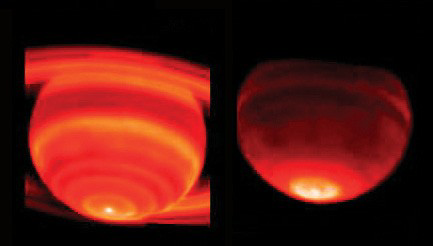

Red-Hot Saturn

These side-by-side false-color images show Saturn’s heat emission. The data were taken on Feb. 4, 2004, from the W. M. Keck I Observatory, Mauna Kea, Hawaii. Both images were taken with infrared radiation. The image on the left was taken at a wavelength near 17.65 microns and is sensitive to temperatures in Saturn’s upper troposphere. The image on the right was taken at a wavelength of 8 microns and is sensitive to temperatures in Saturn’s stratosphere. The prominent hot spot at the bottom of each image is at Saturn’s south pole. The warming of the southern hemisphere was expected, as Saturn was just past southern summer solstice, but the abrupt changes in temperature with latitude were not expected.

The troposphere temperature increases toward the pole abruptly near 70 degrees latitude from 88 to 89 Kelvin (-301 to -299 degrees Fahrenheit) and then to 91 Kelvin (-296 degrees Fahrenheit) right at the pole. Near 70 degrees latitude, the stratospheric temperature increases even more abruptly from 146 to 150 Kelvin (-197 to -189 degrees Fahrenheit) and then again to 151 Kelvin (-188 degrees Fahrenheit) right at the pole.

While the rings are too faint to be detected at 8 microns (right), they show up at 17.65 microns. The ring particles are orbiting Saturn to the left on the bottom and to the right on the top. The lower left ring is colder than the lower right ring, because the particles are just moving out of Saturn’s shadow where they have cooled off. As they orbit Saturn, they warm up to a maximum just before passing behind Saturn again in shadow.

Credit: NASA/JPL